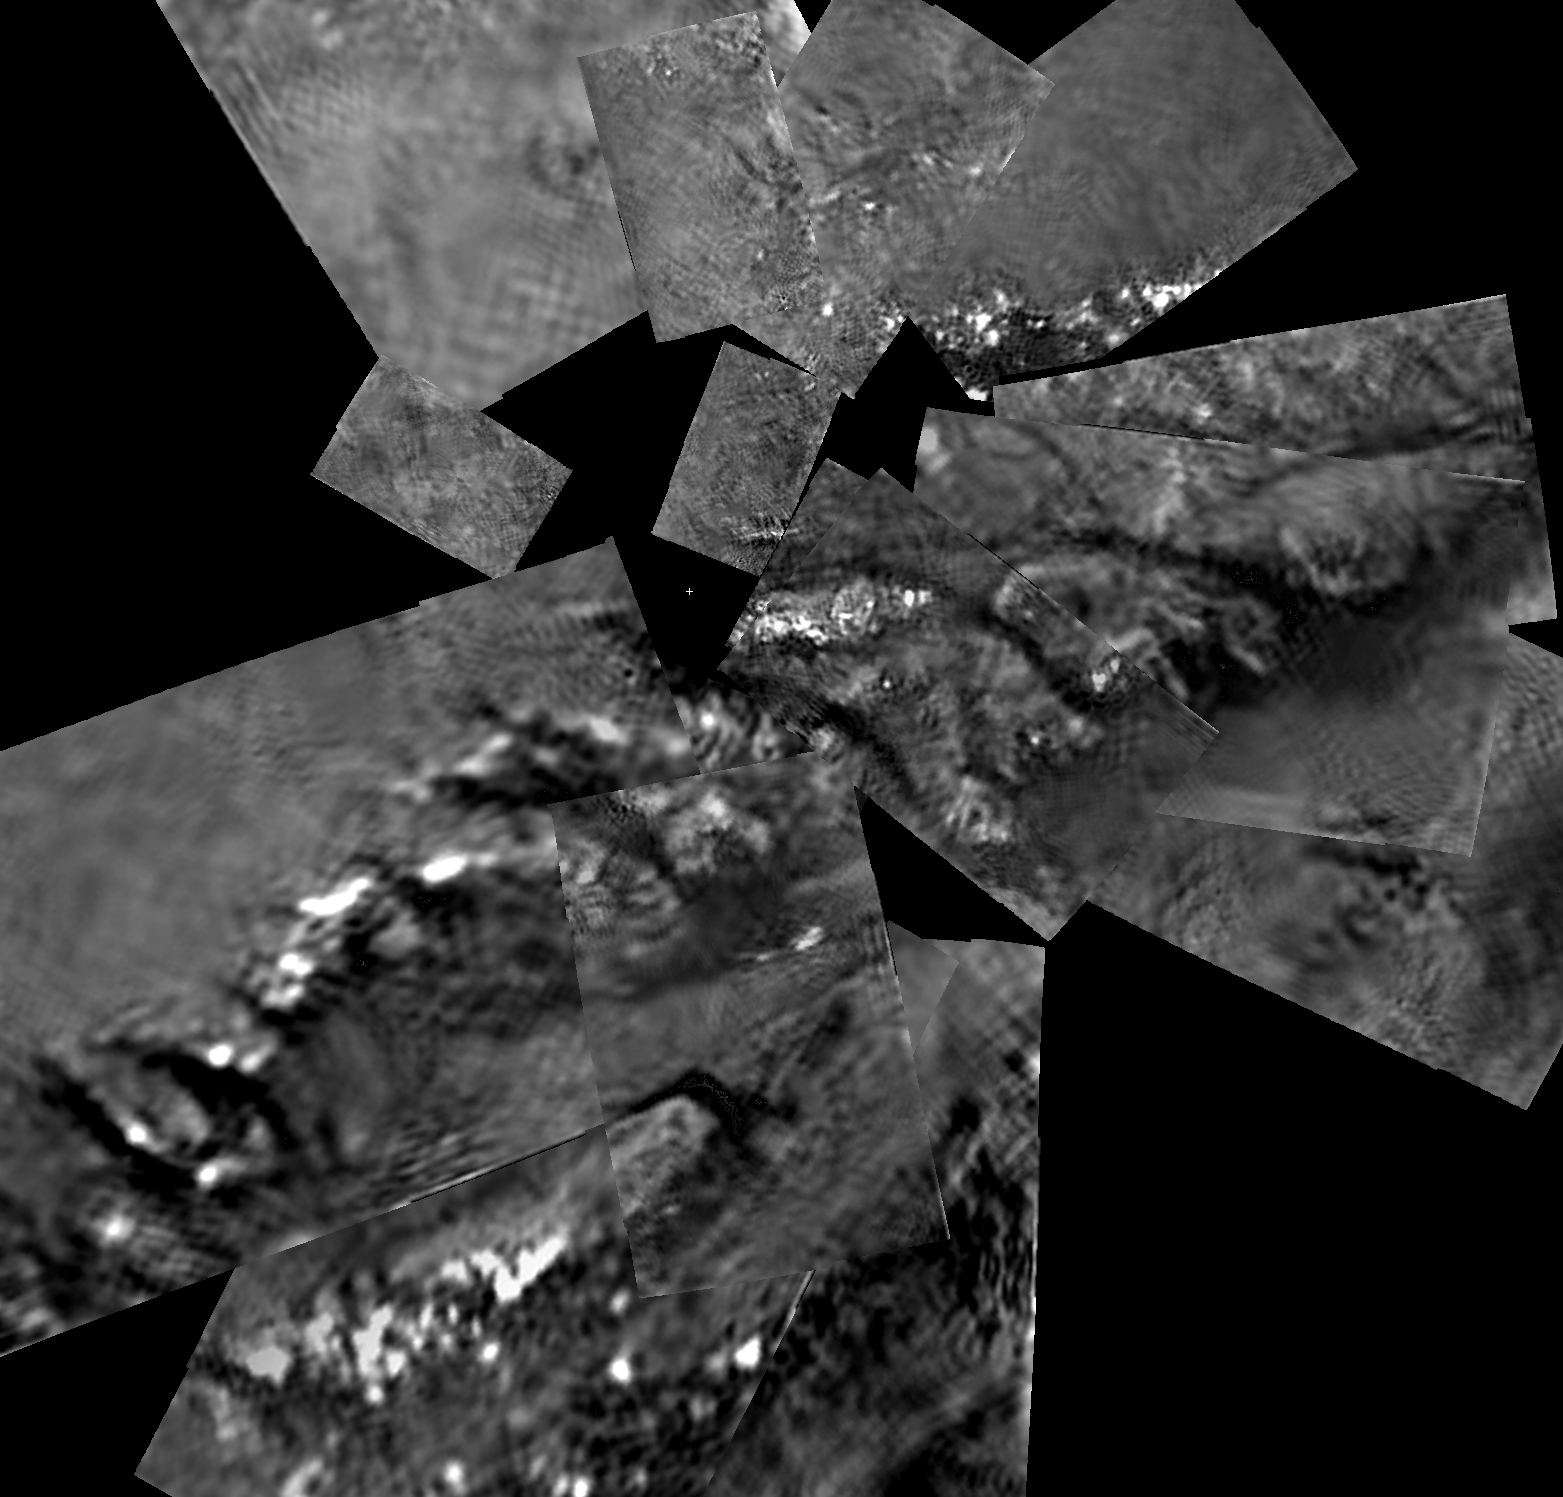

Huygens Titan Mosaic #2

This mosaic from the Descent Imager/Spectral Radiometer camera on the European Space Agency’s Huygens probe combines 17 image triplets, projected from an altitude of 800 meters (2,625 feet). The area covered is approximately 1,300 meters (4,265 feet) across (north at the top of the image). The smallest visible objects visible are less than five meters (16 feet) across, and the dark channels are 30 to 40 meters (98 to 131 feet) wide.

The images were then stitched together using one of several projection algorithms (in this case ‘gnomonic’) to produce a full mosaic. The images used to construct this mosaic were taken on Jan. 14, 2005.

The Descent Imager/Spectral Radiometer is one of two NASA-funded instruments on the probe.

The Cassini-Huygens mission is a cooperative project of NASA, the European Space Agency and the Italian Space Agency. The Jet Propulsion Laboratory, a division of the California Institute of Technology in Pasadena, manages the Cassini-Huygens mission for NASA’s Science Mission Directorate, Washington, D.C. The Cassini orbiter was designed, developed and assembled at JPL. The Descent Imager/Spectral team is based at the University of Arizona, Tucson, Ariz.

Credit: NASA/JPL/ESA/University of Arizona